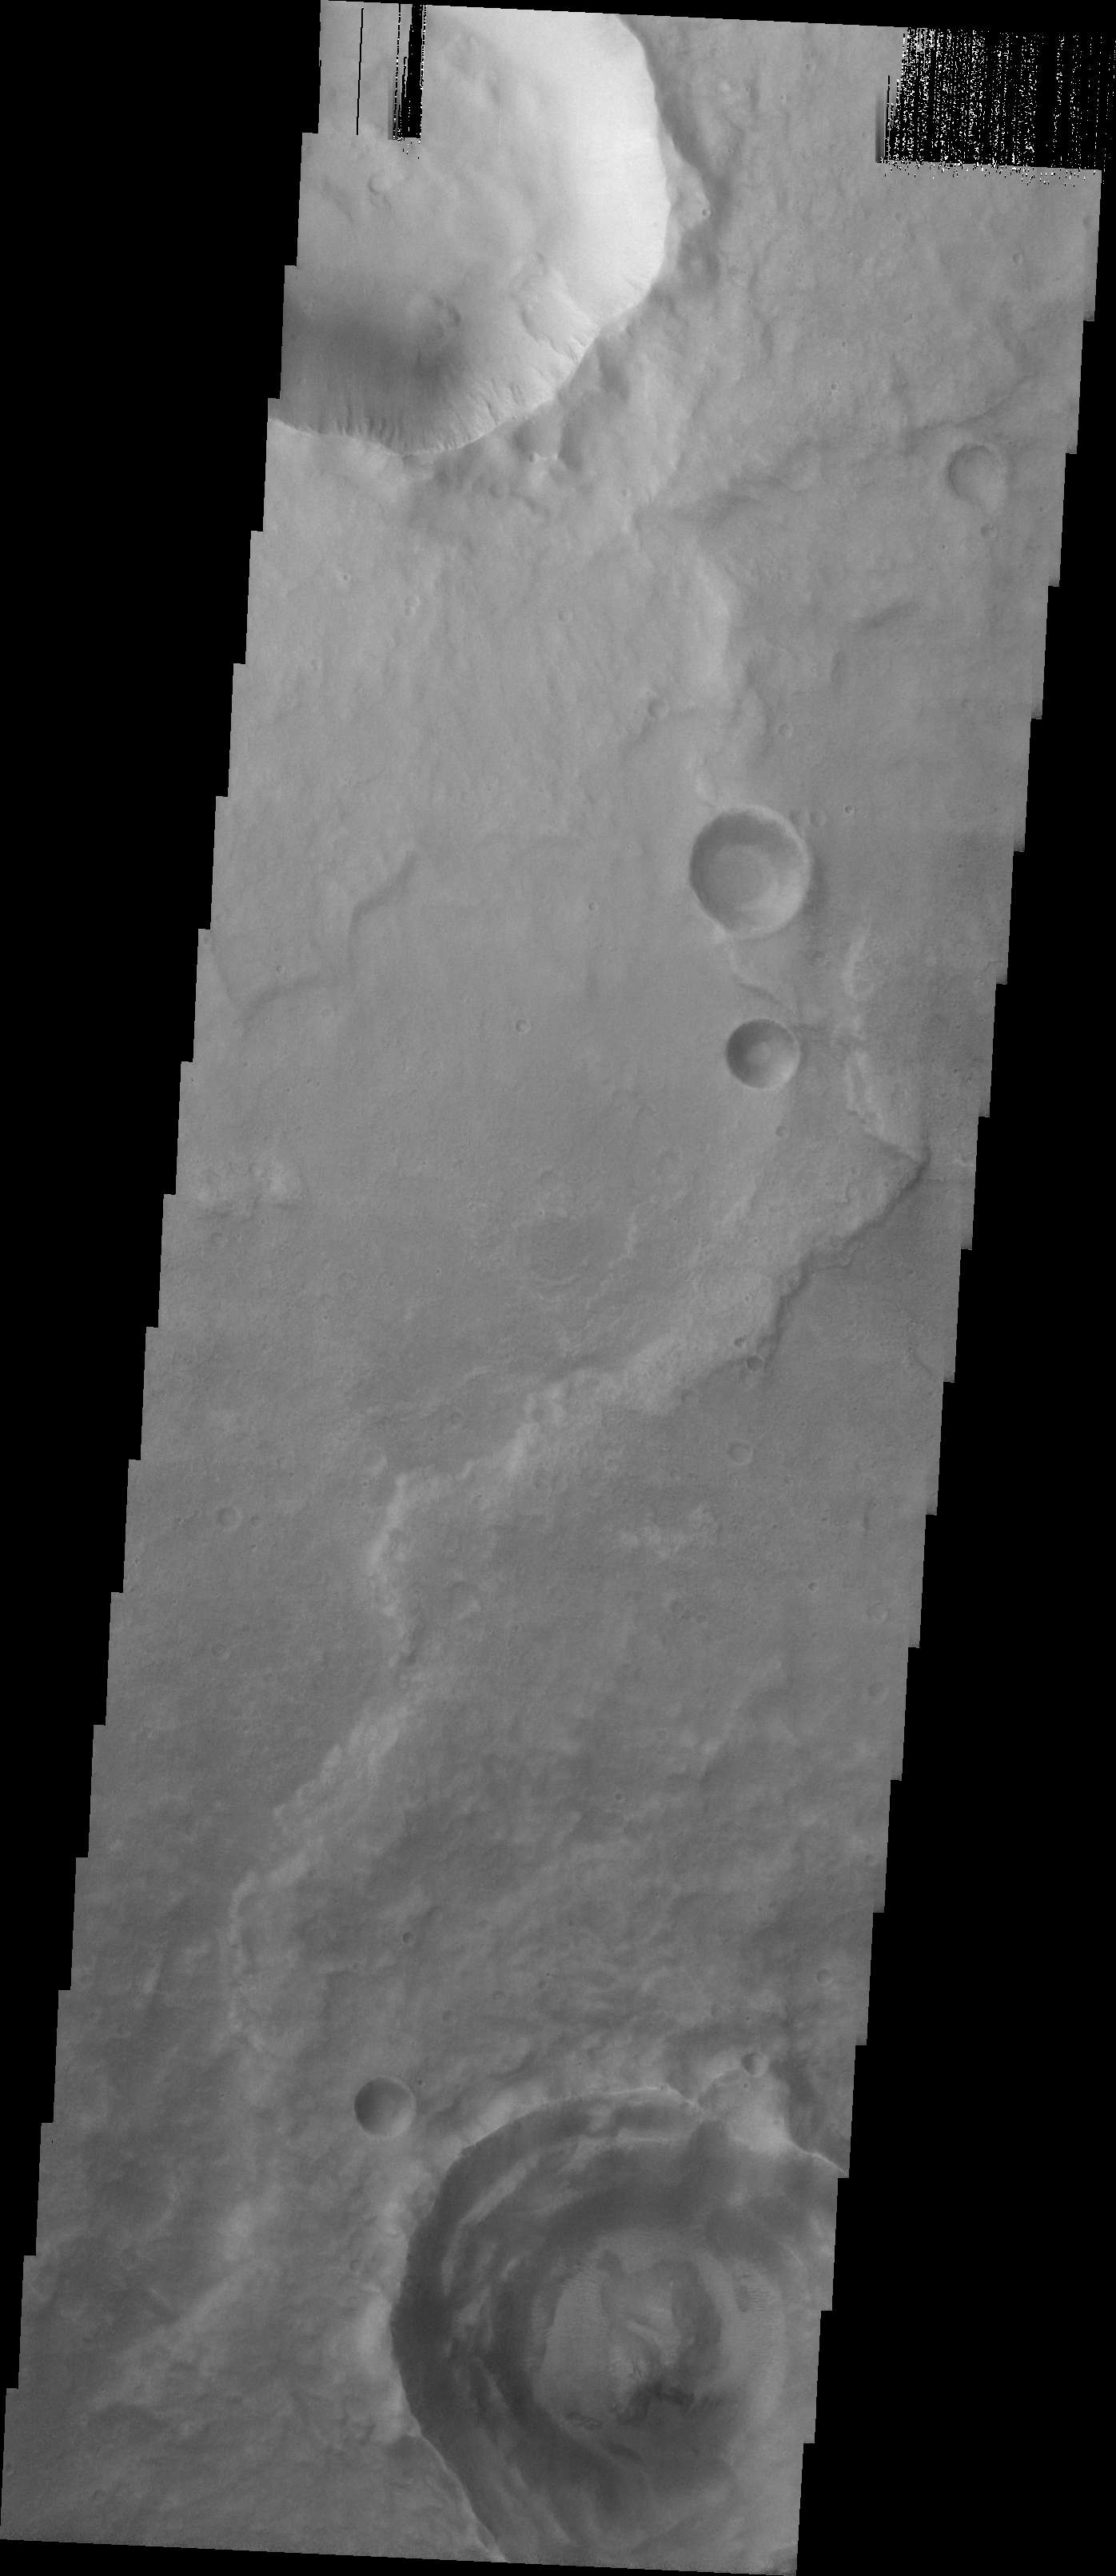

MSIP: Rampart Craters and Hematite

Released 19 April 2004

This image was acquired by the Madison #1 MSIP Team in order to answer the following question: In a cratered region, roughly where hematite was discovered, is there a larger percentage of rampart craters than in another cratered region with the same area and latitude (not longitude) where hematite was not found. The image is located at 10.1 degrees North and 342 degrees East. The site is located near the Aram Chaos Region. We were looking for rampart craters within the image and we compared the percentage of rampart craters in the site to the percentage of ramparts in other control sites to see if there is a relationship between gray hematite and rampart craters.

The Madison #1 MSIP Team (5th through 8th graders) from Phoenix, Arizona was led by a sixth grade science and math teacher.

Image information: VIS instrument. Latitude 9.6, Longitude 342.1 East (17.9 West). 19 meter/pixel resolution.

NASA and Arizona State University’s Mars Education Program is offering students nationwide the opportunity to be involved in authentic Mars research by participating in the Mars Student Imaging Project (MSIP). Teams of students in grades 5 through college sophomore level have the opportunity to work with scientists, mission planners and educators on the THEMIS team at ASU’s Mars Space Flight Facility, to image a site on Mars using the THEMIS visible wavelength camera. For more information go to the MSIP website: http://msip.asu.edu.

Note: this THEMIS visual image has not been radiometrically nor geometrically calibrated for this preliminary release. An empirical correction has been performed to remove instrumental effects. A linear shift has been applied in the cross-track and down-track direction to approximate spacecraft and planetary motion. Fully calibrated and geometrically projected images will be released through the Planetary Data System in accordance with Project policies at a later time.

NASA’s Jet Propulsion Laboratory manages the 2001 Mars Odyssey mission for NASA’s Office of Space Science, Washington, D.C. The Thermal Emission Imaging System (THEMIS) was developed by Arizona State University, Tempe, in collaboration with Raytheon Santa Barbara Remote Sensing. The THEMIS investigation is led by Dr. Philip Christensen at Arizona State University. Lockheed Martin Astronautics, Denver, is the prime contractor for the Odyssey project, and developed and built the orbiter. Mission operations are conducted jointly from Lockheed Martin and from JPL, a division of the California Institute of Technology in Pasadena.

Credit: NASA/JPL/Arizona State University